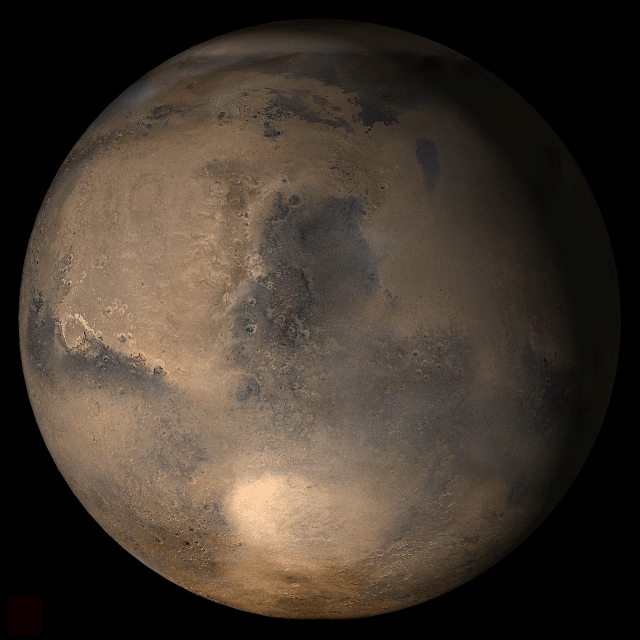

Mars at Ls 12°: Syrtis Major

21 February 2006
This picture is a composite of Mars Global Surveyor (MGS) Mars Orbiter Camera (MOC) daily global images acquired at Ls 12° during a previous Mars year. This month, Mars looks similar, as Ls 12° occurs in mid-February 2006. The picture shows the Syrtis Major face of Mars. Over the course of the month, additional faces of Mars as it appears at this time of year are being posted for MOC Picture of the Day. Ls, solar longitude, is a measure of the time of year on Mars. Mars travels 360° around the Sun in 1 Mars year. The year begins at Ls 0°, the start of northern spring and southern autumn.

Season: Northern Winter/Southern Summer

Credit: NASA/JPL/Malin Space Science Systems